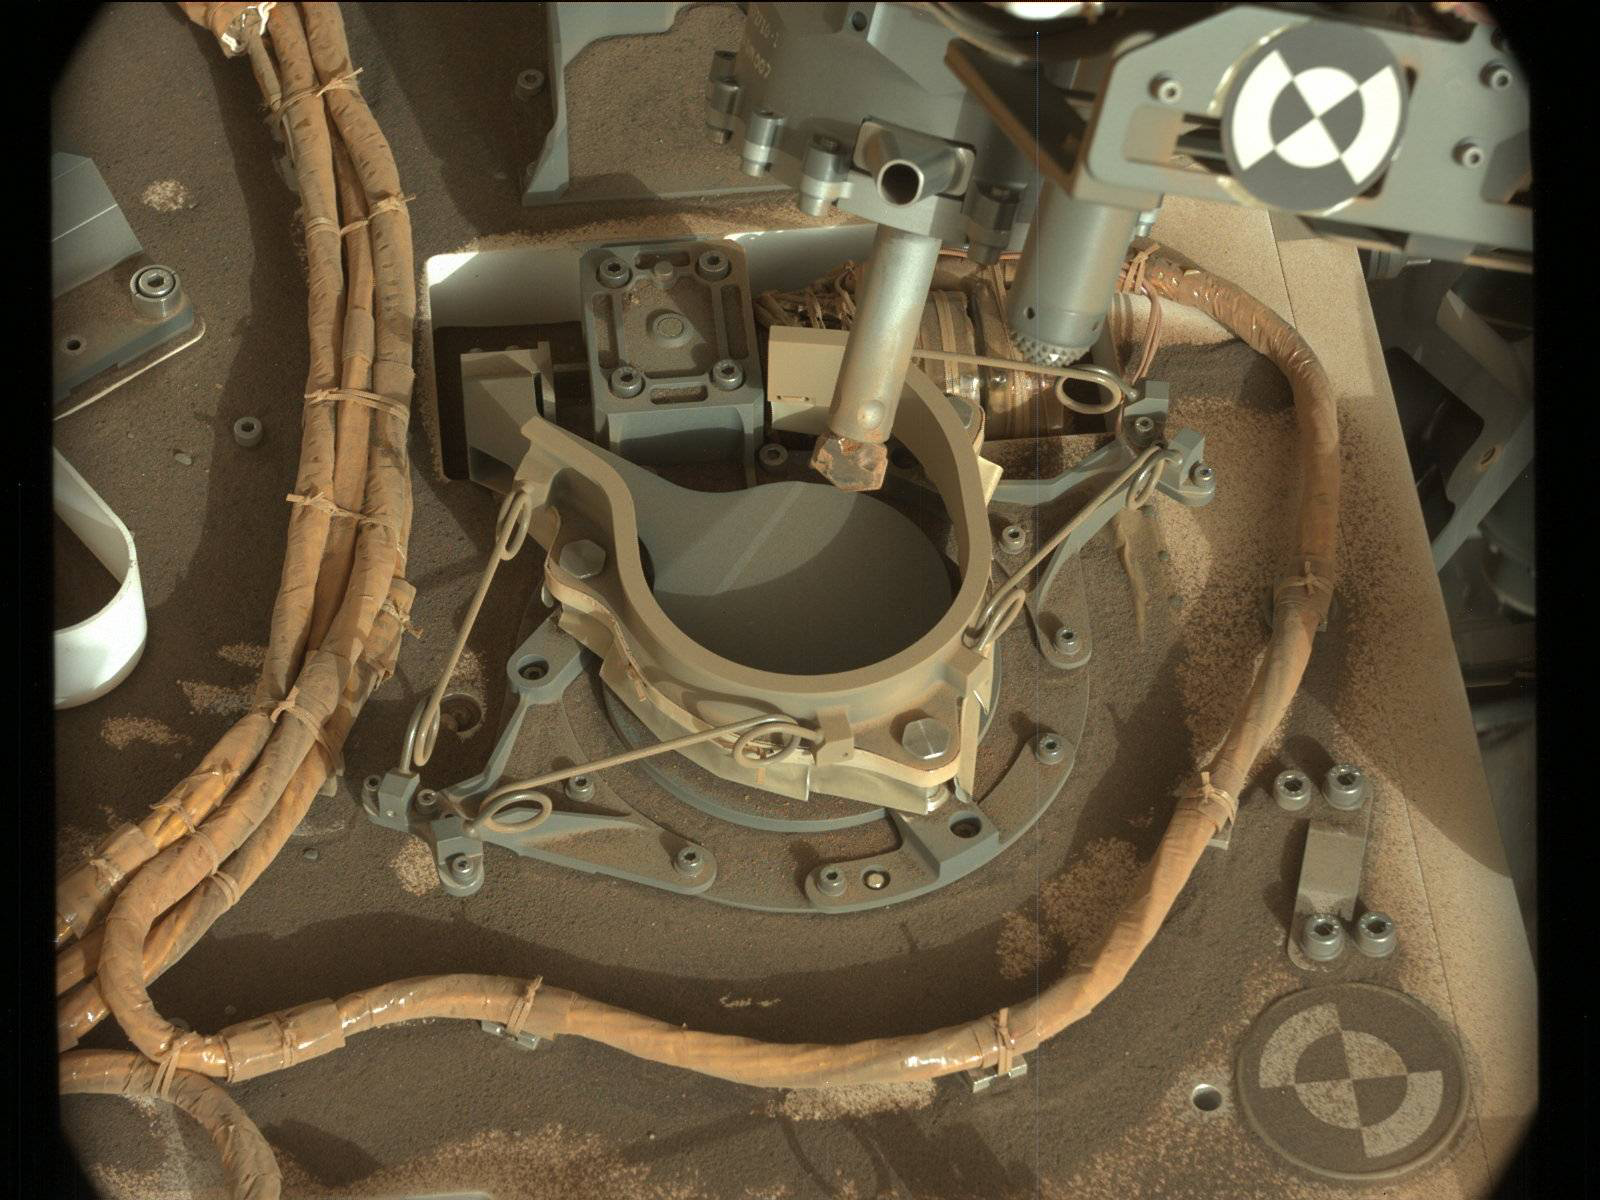

Inlet Cover On the Curiosity Rover

The drill bit of NASA’s Curiosity Mars rover over one of the sample inlets on the rover’s deck. The inlets lead to Curiosity’s onboard laboratories. This image was taken on Sol 2068 by the rover’s Mast Camera (Mastcam).

Malin Space Science Systems, San Diego, built and operates the Mastcam. NASA’s Jet Propulsion Laboratory, a division of the Caltech in Pasadena, California, manages the Mars Science Laboratory Project for NASA’s Science Mission Directorate, Washington. JPL designed and built the project’s Curiosity rover.

Credit: NASA/JPL-Caltech/MSSS